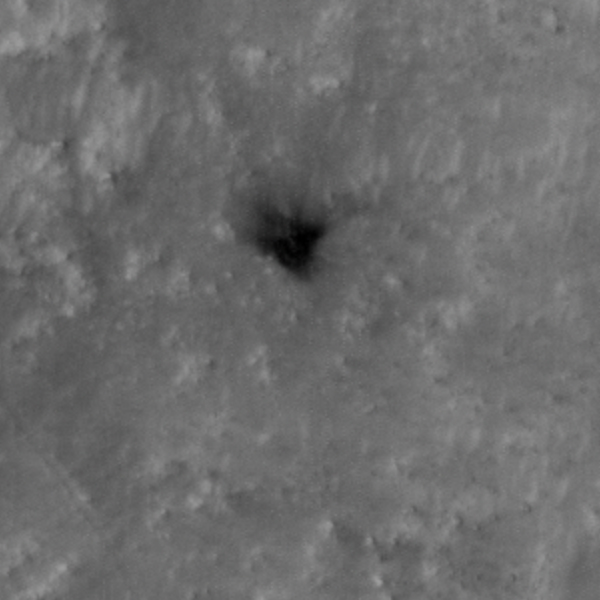

Close-Up of Perseverance Heat Shield on the Martian Surface

The High Resolution Imaging Experiment (HiRISE) camera aboard NASA’s Mars Reconnaissance Orbiter (MRO) was able to capture this image of the final location of the heat shield that helped protect NASA’s Perseverance rover during its landing on the surface of Mars. The image was taken on Feb. 19, 2021.

It is a close-up version of a larger image showing several parts of the Mars 2020 mission landing system that got the rover safely on the ground, PIA24333.

These close-ups of Mars 2020 hardware were processed to make them easier to see.

MRO’s mission is managed by NASA’s Jet Propulsion Laboratory, a division of Caltech in Pasadena, California, for NASA’s Science Mission Directorate. Lockheed Martin Space in Denver, built the spacecraft. The University of Arizona provided and operates HiRISE.

A key objective for Perseverance’s mission on Mars is astrobiology, including the search for signs of ancient microbial life. The rover will characterize the planet’s geology and past climate, pave the way for human exploration of the Red Planet, and be the first mission to collect and cache Martian rock and regolith (broken rock and dust).

Subsequent NASA missions, in cooperation with ESA (European Space Agency), would send spacecraft to Mars to collect these sealed samples from the surface and return them to Earth for in-depth analysis.

The Mars 2020 Perseverance mission is part of NASA’s Moon to Mars exploration approach, which includes Artemis missions to the Moon that will help prepare for human exploration of the Red Planet.

NASA’s Jet Propulsion Laboratory, which is managed for NASA by Caltech in Pasadena, California, built and manages operations of the Perseverance rover.

Credit: NASA/JPL-Caltech/University of Arizona